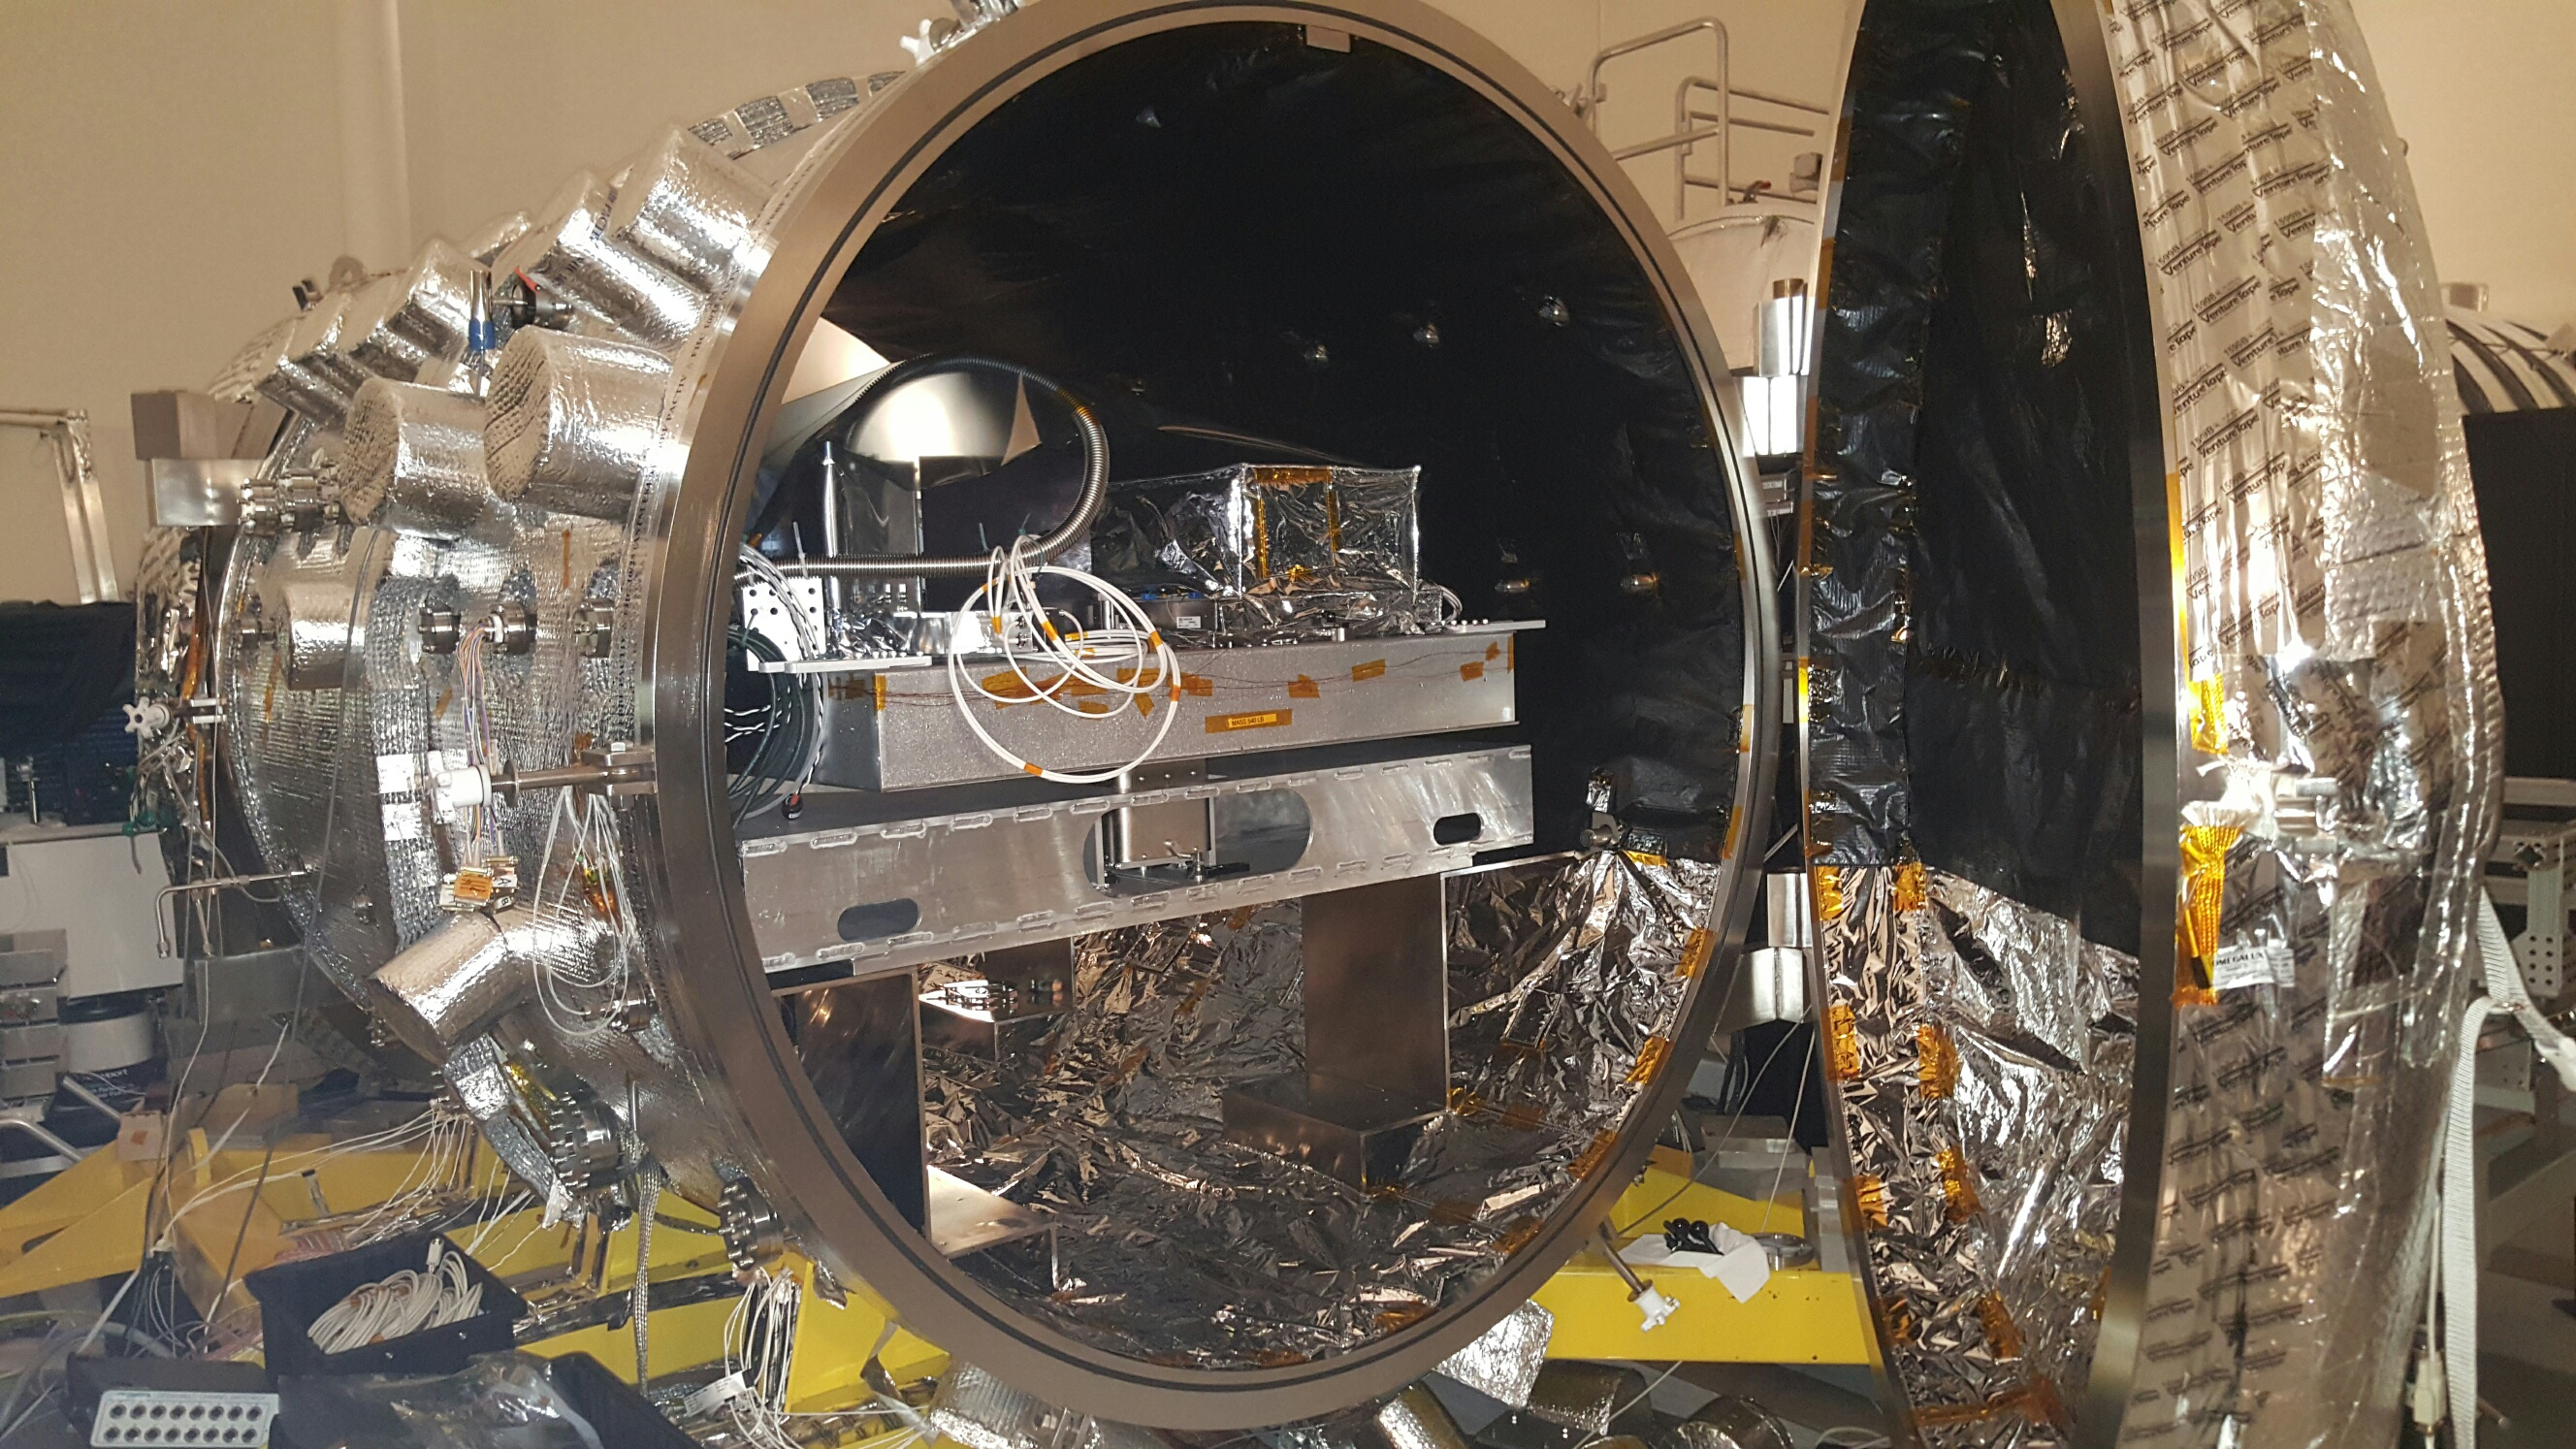

Coronagraph Test Chamber

The vacuum chamber at NASA’s Jet Propulsion Laboratory in Pasadena, California, used for testing WFIRST and other coronagraphs. A star is simulated inside the chamber using light brought in by an optical fiber, and the light of this “star” is suppressed in the testbed by coronagraph masks and deformable mirrors.

WFIRST is managed at Goddard, with participation by NASA’s Jet Propulsion Laboratory in Pasadena, California, the Space Telescope Science Institute in Baltimore, the Infrared Processing and Analysis Center, also in Pasadena, and a science team comprised of members from U.S. research institutions across the country.

Credit: NASA/JPL-Caltech